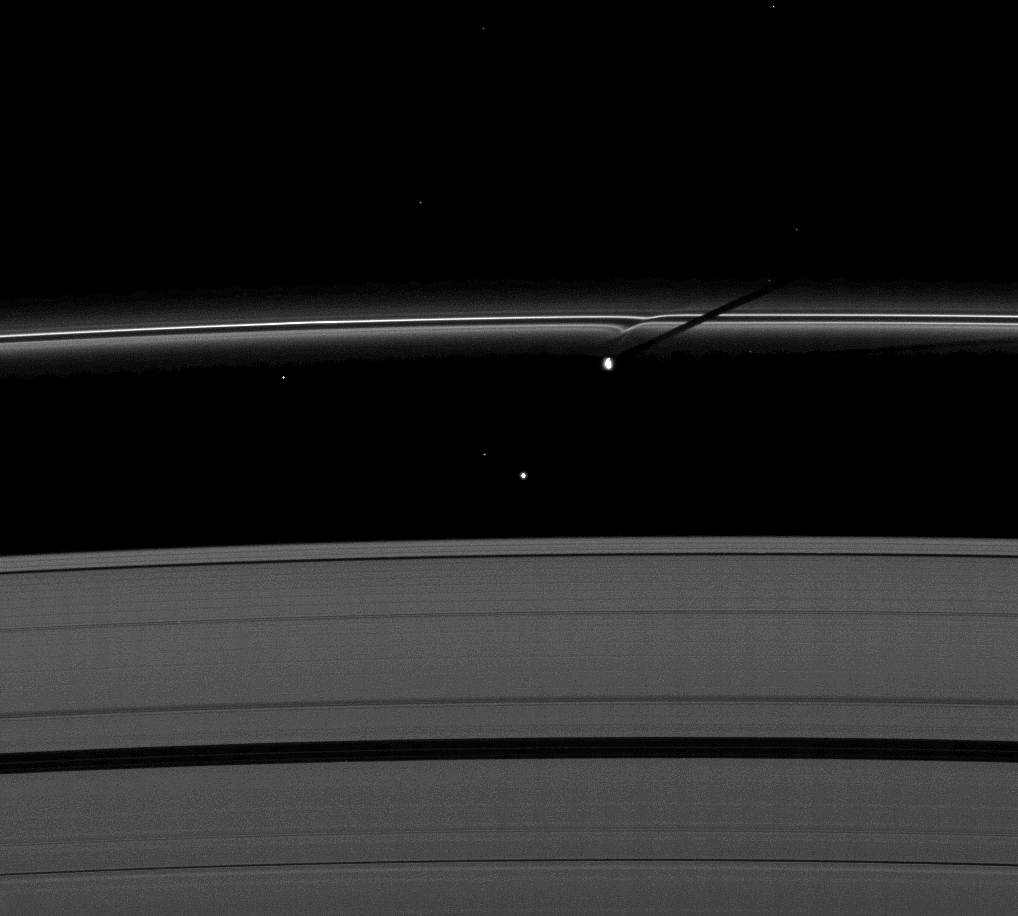

Roche Division Shadow Caster

The moon Prometheus casts a shadow on Saturn’s F ring near a streamer-channel it has created on the ring. The image was taken as the planet approached its August 2009 equinox.

Prometheus (86 kilometers, or 53 miles across) and Atlas (30 kilometers, or 19 miles across) both orbit in the Roche Division between the A ring and the thin F ring. Atlas is the smaller moon to the lower left of Prometheus in the image. Other small, bright specks are background stars.

The gravity of potato-shaped Prometheus periodically creates streamer-channels in the F ring. To learn more and to watch a movie of this process, see PIA08397.

The novel illumination geometry created around the time of Saturn’s August 2009 equinox allows moons orbiting in or near the plane of Saturn’s equatorial rings to cast shadows onto the rings. These scenes are possible only during the few months before and after Saturn’s equinox, which occurs only once in about 15 Earth years. To learn more about this special time and to see movies of moons’ shadows moving across the rings, see PIA11651 and PIA11660.

This view looks toward the unilluminated side of the rings from about 47 degrees above the ringplane.

The image was taken in visible light with the Cassini spacecraft narrow-angle camera on June 30, 2009. The view was acquired at a distance of approximately 1.9 million kilometers (1.2 million miles) from Atlas and at a Sun-Atlas-spacecraft, or phase, angle of 88 degrees. Image scale is 11 kilometers (7 miles) per pixel.

The Cassini-Huygens mission is a cooperative project of NASA, the European Space Agency and the Italian Space Agency. The Jet Propulsion Laboratory, a division of the California Institute of Technology in Pasadena, manages the mission for NASA’s Science Mission Directorate, Washington, D.C. The Cassini orbiter and its two onboard cameras were designed, developed and assembled at JPL. The imaging operations center is based at the Space Science Institute in Boulder, Colo.

Credit: NASA/JPL/Space Science Institute